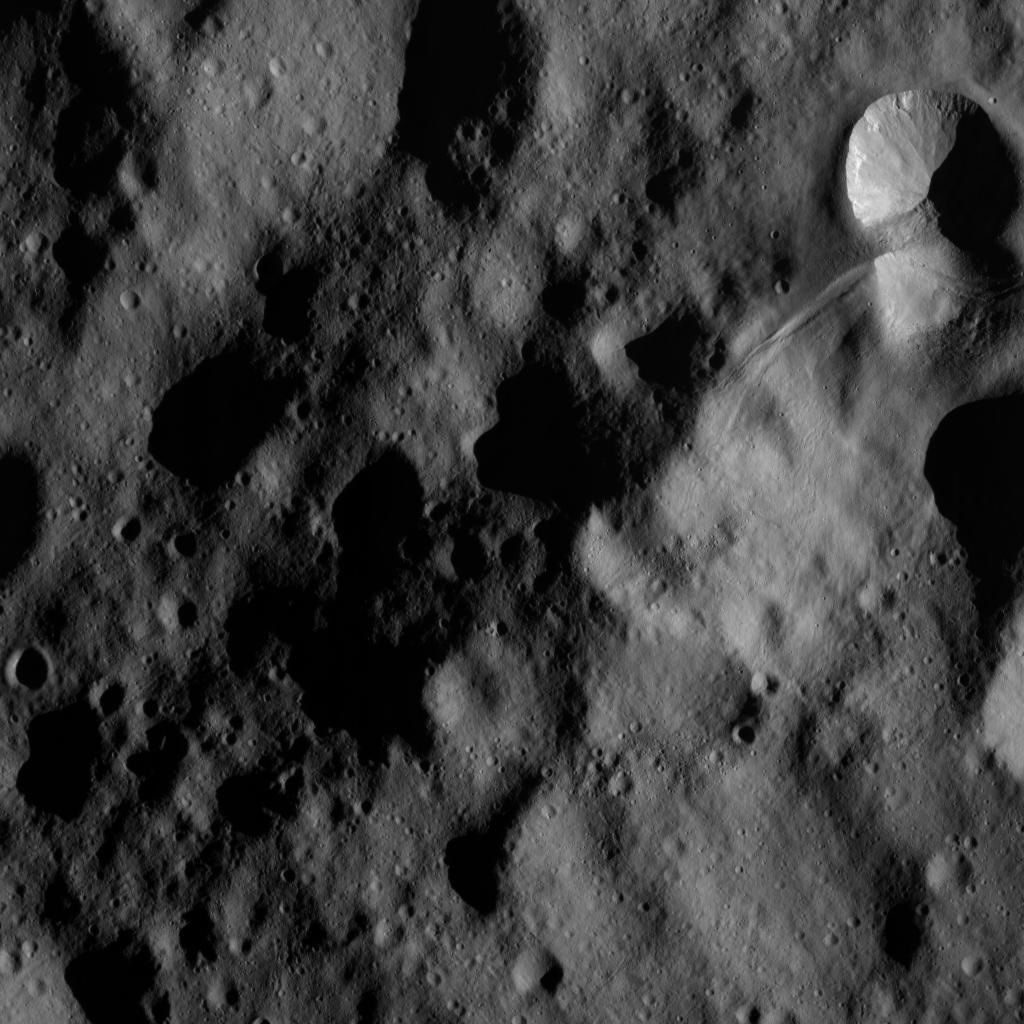

Dawn Orbiting Over Vesta

This image of the giant asteroid Vesta was obtained by NASA’s Dawn spacecraft in the evening Nov. 27 PST (early morning Nov. 28, UTC), as it was spiraling down from its high altitude mapping orbit to low altitude mapping orbit. Low altitude mapping orbit is the closest orbit Dawn will be making, at an average of 130 miles (210 kilometers) above the giant asteroid’s surface. The framing camera obtained this image of an area in the northern mid-latitudes of Vesta from an altitude of about 140 miles (230 kilometers).

The Dawn mission to the asteroids Vesta and Ceres is managed by NASA’s Jet Propulsion Laboratory, a division of the California Institute of Technology in Pasadena, for NASA’s Science Mission Directorate, Washington. UCLA is responsible for overall Dawn mission science. The Dawn Framing Cameras have been developed and built under the leadership of the Max Planck Institute for Solar System Research, Katlenburg-Lindau, Germany, with significant contributions by DLR German Aerospace Center, Institute of Planetary Research, Berlin, and in coordination with the Institute of Computer and Communication Network Engineering, Braunschweig. The Framing Camera project is funded by the Max Planck Society, DLR, and NASA/JPL.esearch, the Italian Space Agency and the Italian National Astrophysical Institute are international partners on the mission team.

Credit: NASA/JPL-Caltech/UCLA/MPS/DLR/IDA